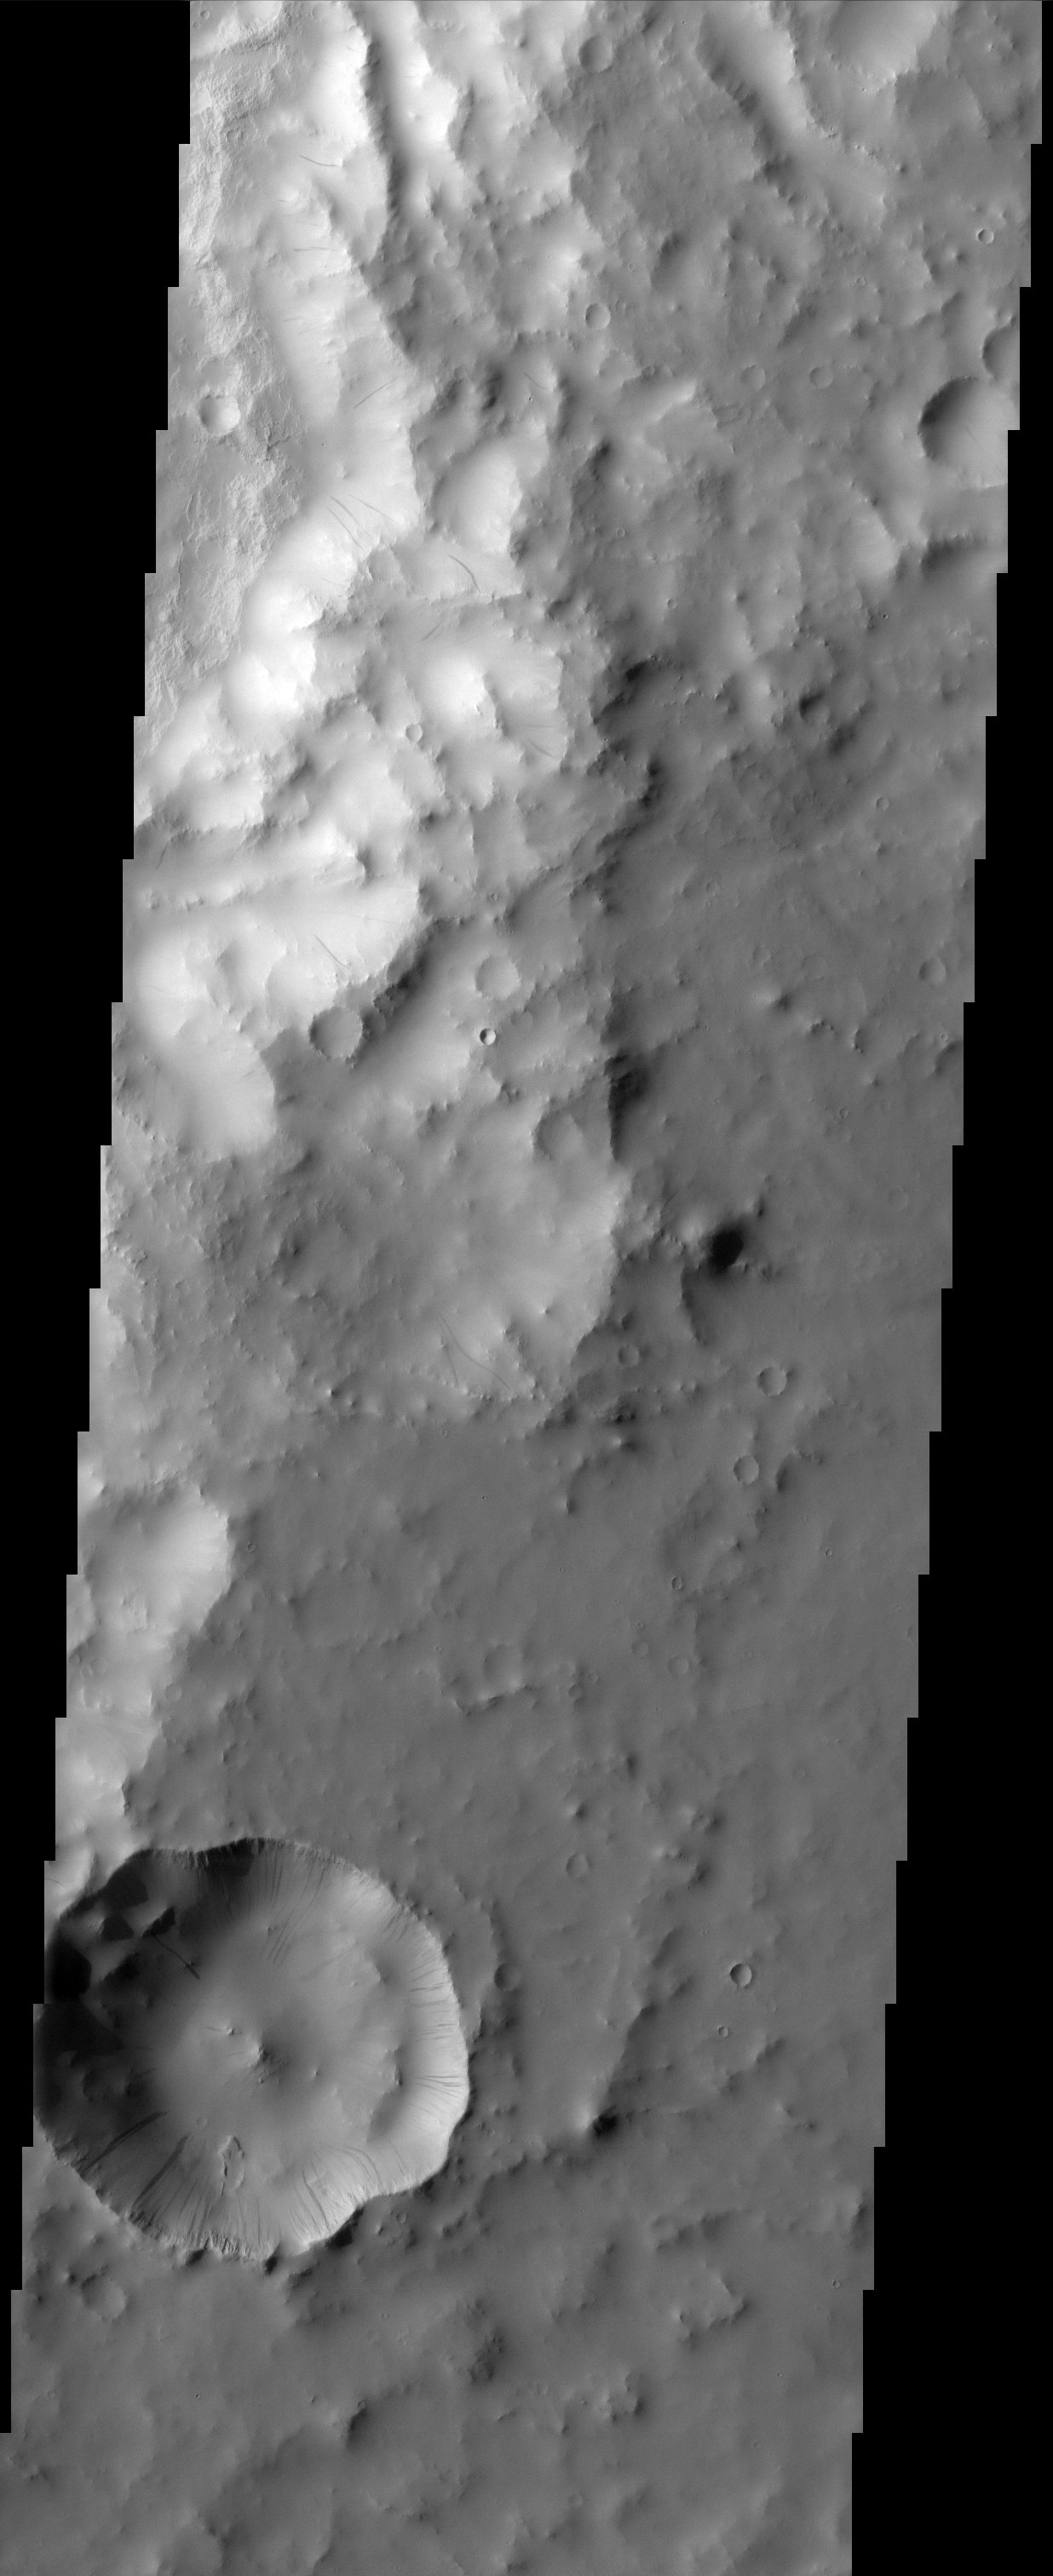

Dust Avalanches

Crater wall dust avalanches in southern Arabia Terra.

Note: this THEMIS visual image has not been radiometrically nor geometrically calibrated for this preliminary release. An empirical correction has been performed to remove instrumental effects. A linear shift has been applied in the cross-track and down-track direction to approximate spacecraft and planetary motion. Fully calibrated and geometrically projected images will be released through the Planetary Data System in accordance with Project policies at a later time.

NASA’s Jet Propulsion Laboratory manages the 2001 Mars Odyssey mission for NASA’s Office of Space Science, Washington, D.C. The Thermal Emission Imaging System (THEMIS) was developed by Arizona State University, Tempe, in collaboration with Raytheon Santa Barbara Remote Sensing. The THEMIS investigation is led by Dr. Philip Christensen at Arizona State University. Lockheed Martin Astronautics, Denver, is the prime contractor for the Odyssey project, and developed and built the orbiter. Mission operations are conducted jointly from Lockheed Martin and from JPL, a division of the California Institute of Technology in Pasadena.

Image information: VIS instrument. Latitude 10.3, Longitude 24.5 East (335.5 West). 19 meter/pixel resolution.

Credit: NASA/JPL/Arizona State University